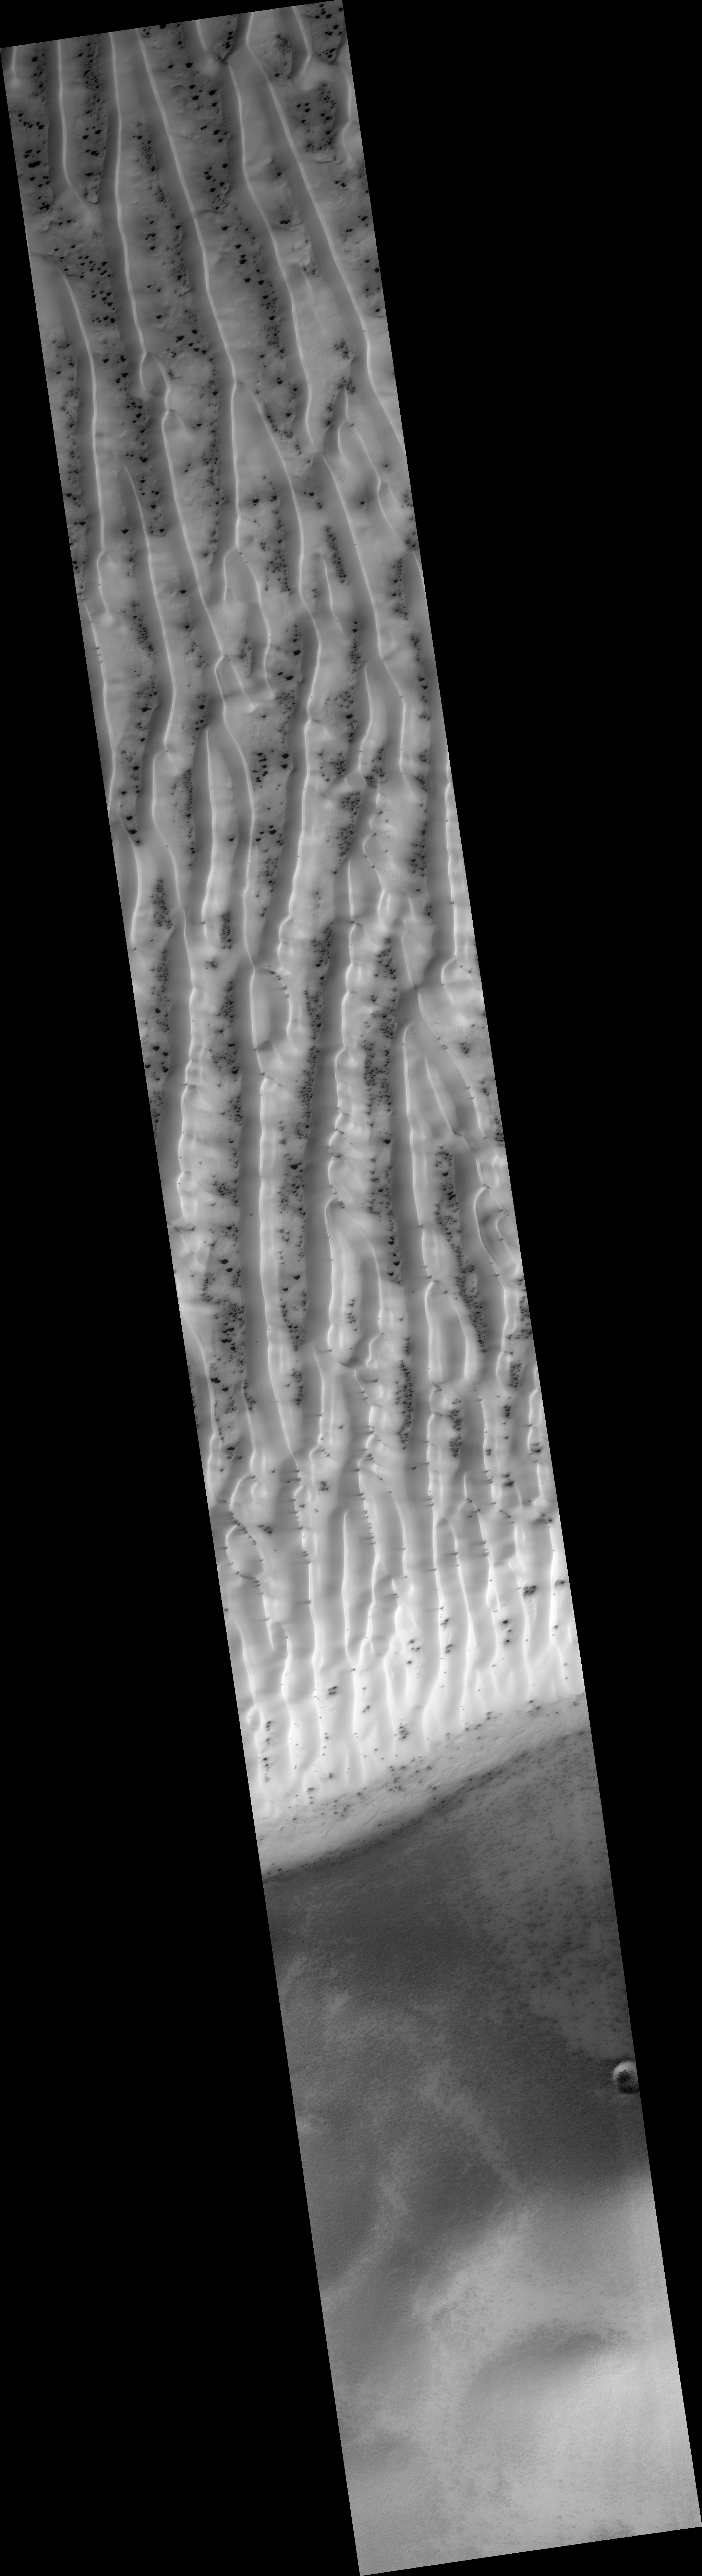

Sand Dune Field in Richardson Crater

This HiRISE image (PSP_002542_1080) is a view of the sand dune field in Richardson Crater covered with seasonal frost.

The subimage is a close-up view of defrosting patterns on the dunes. The frost is a combination of frozen carbon dioxide and some water ice that covers the dunes in the winter and spring. As the seasonal frost sublimes away, odd features such as spots, fans, and streaks form.

Small dark streaks on the dune slip face slopes may be where recent avalanches of sand, or perhaps wind, has moved the dark sand underlying the frost, or where frost has been removed to expose the sand. Alternatively, the dark streaks may be patches of coarse-grained ice that are clear enough so that the dark material below the ice is visible. The slip faces indicate that the general direction of sand transport is from the right to the left across the image.

It has been hypothesized that the dark spots and fans may be “geysers” or “cold gas jets” that form when sublimation processes trap gas at the bottom of the ice. The gas is released through cracks in the ice, entraining dust from below the ice and scattering it onto the surface to form the dark spots and fans.

The high resolution, stereo, and low light imaging capabilities of HiRISE has provided new insight into the processes that form these features. Repeated imaging in a variety of locations will provide a record of their development and evolution.

Observation Toolbox
Acquisition date: 2 February 2007
Local Mars time: 4:05 PM
Degrees latitude (centered): -72.0°
Degrees longitude (East): 179.5°
Range to target site: 251.8 km (179.5 miles)
Original image scale range: 50.4 cm/pixel (with 2 x 2 binning) so objects ~151 cm across are resolved
Map-projected scale: 50 cm/pixel
Map-projection: POLAR STEREOGRAPHIC
Emission angle: 9.2°
Phase angle: 88.5°
Solar incidence angle: 81°, with the Sun about 9° above the horizon
Solar longitude: 181.5 °, Northern Autumn

NASA’s Jet Propulsion Laboratory, a division of the California Institute of Technology in Pasadena, manages the Mars Reconnaissance Orbiter for NASA’s Science Mission Directorate, Washington. Lockheed Martin Space Systems, Denver, is the prime contractor for the project and built the spacecraft. The High Resolution Imaging Science Experiment is operated by the University of Arizona, Tucson, and the instrument was built by Ball Aerospace and Technology Corp., Boulder, Colo.

Credit: NASA/JPL/Univ. of Arizona